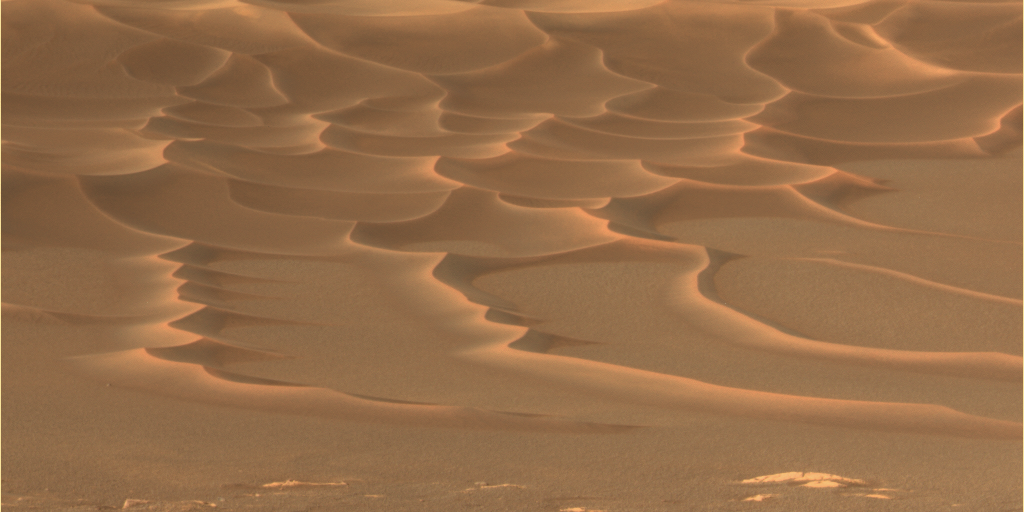

‘Endurance Crater’s’ Dazzling Dunes

As NASA’s Mars Exploration Rover Opportunity creeps farther into “Endurance Crater,” the dune field on the crater floor appears even more dramatic. This approximate true-color panoramic camera image highlights the reddish-colored dust present throughout the scene.

Sinuous tendrils of sand less than 1 meter (3.3 feet) high extend from the main dune field toward the rover. Scientists hope to send the rover down to one of these tendrils in an effort to learn more about the characteristics of the dunes. Dunes are a common feature across the surface of Mars, and knowledge gleaned from investigating the Endurance dunes close-up may apply to similar dunes elsewhere.

Before the rover heads down to the dunes, rover drivers must first establish whether the slippery slope that leads to them is firm enough to ensure a successful drive back out of the crater. Otherwise, such hazards might make the dune field a true sand trap.

Credit: NASA/JPL/Cornell